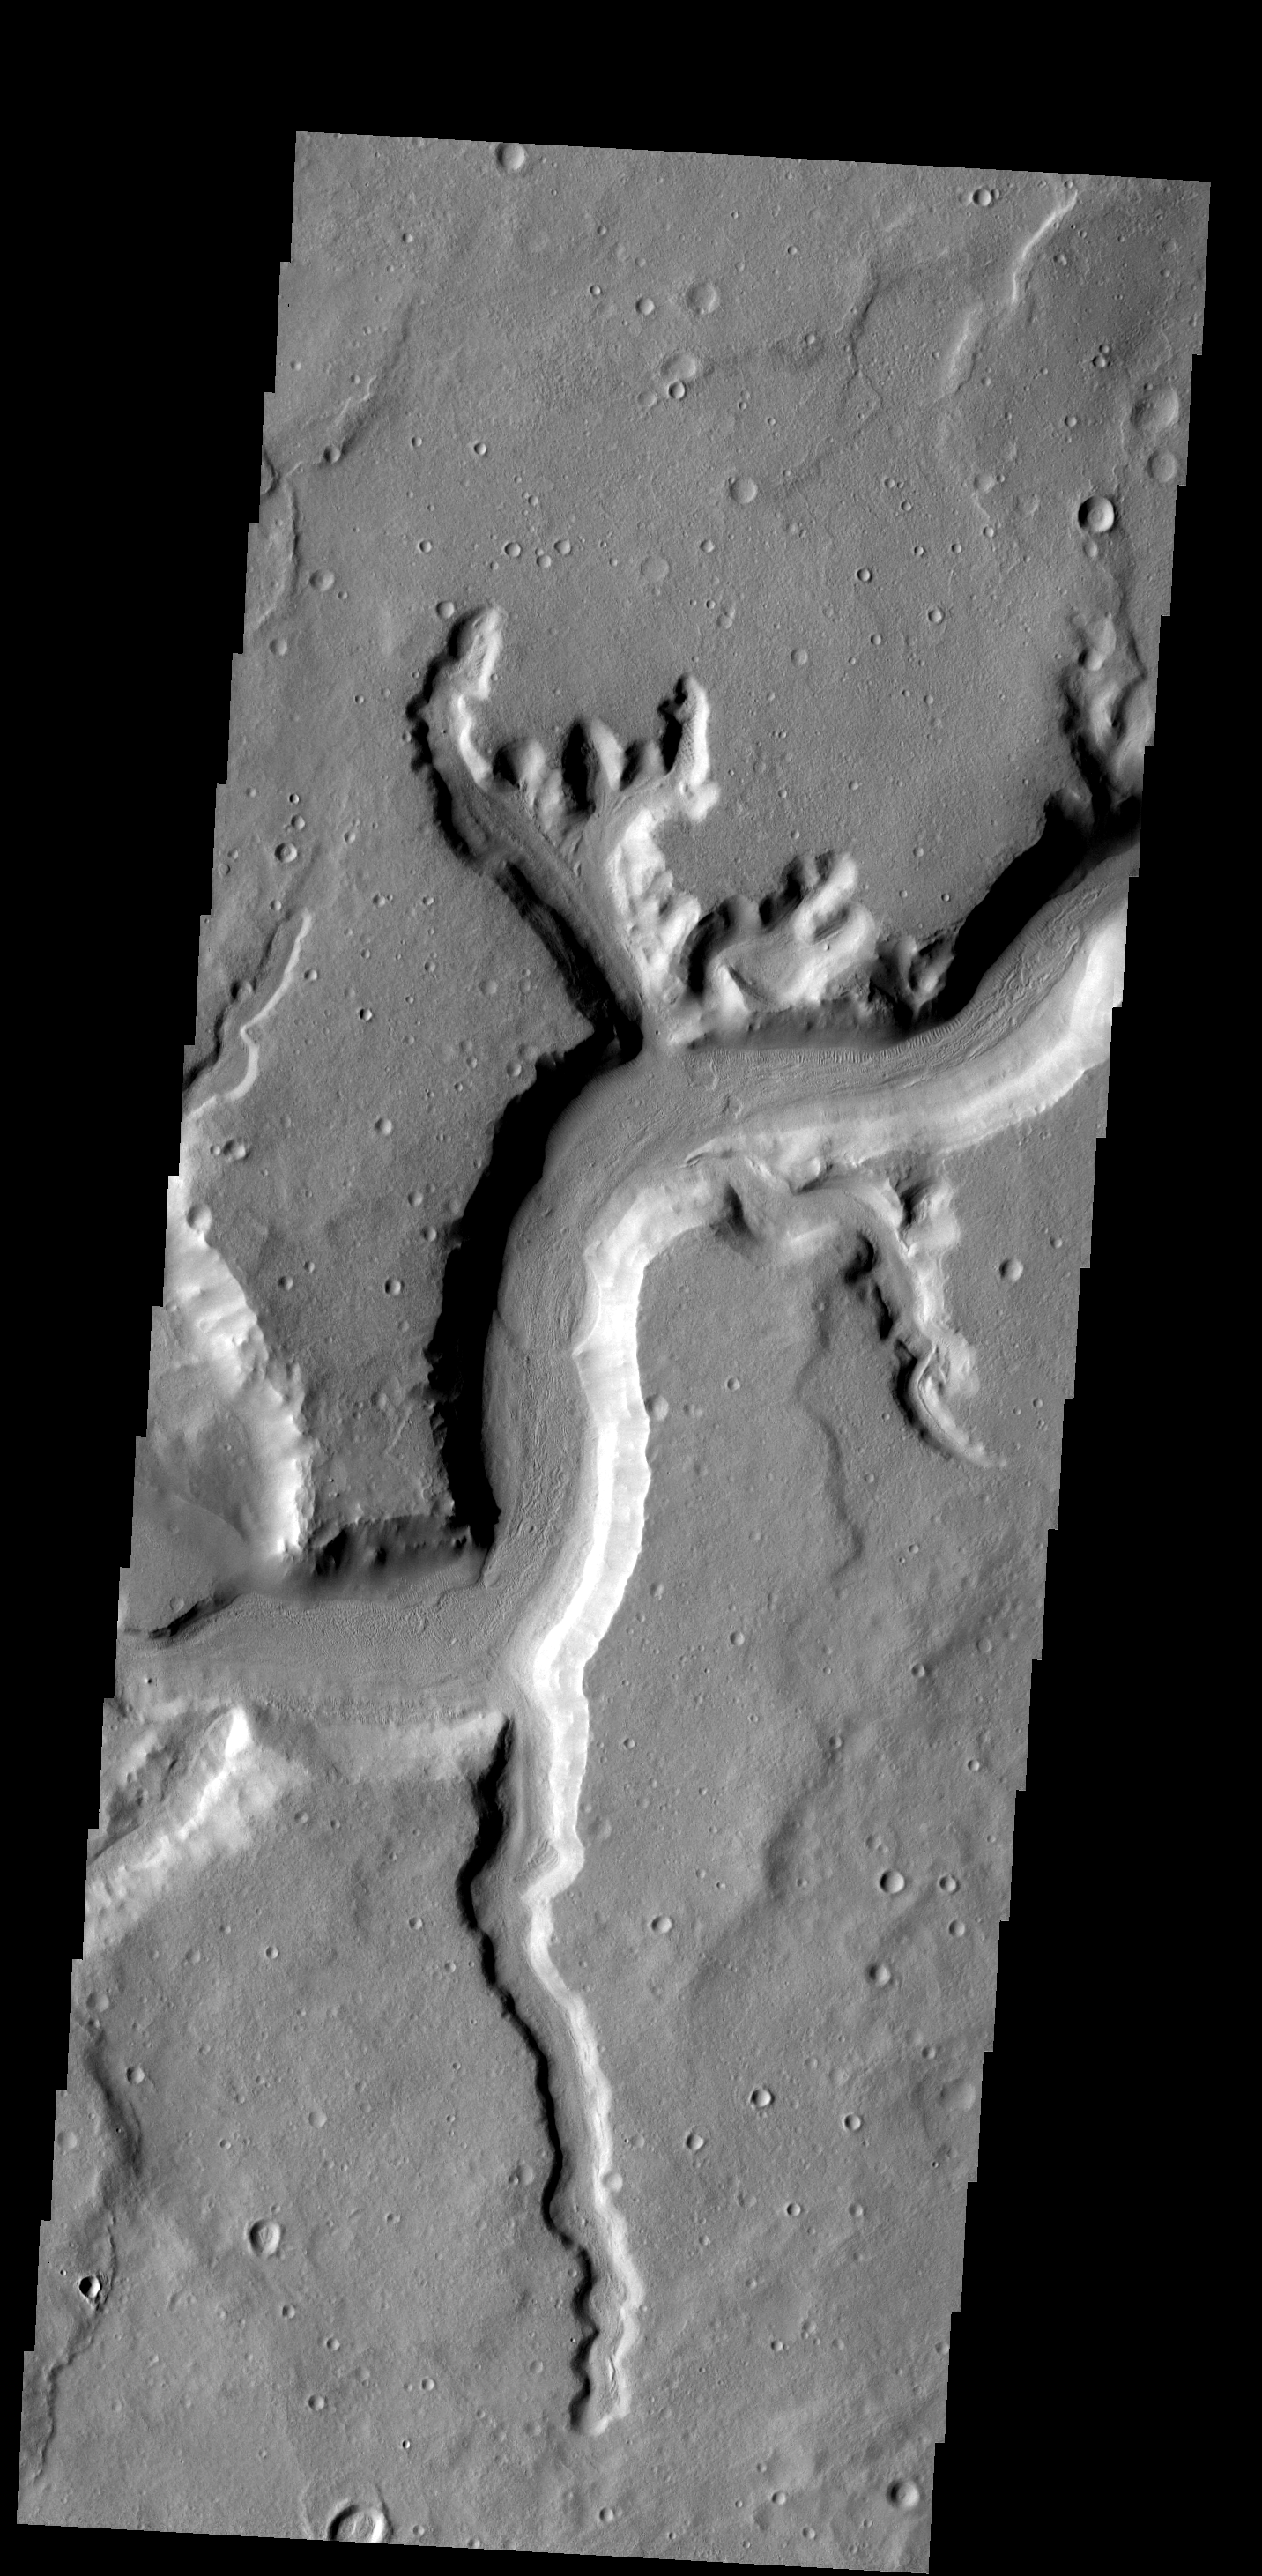

Mamers Vallis

This image shows the main channel of Mamers Vallis and several smaller tributary channels.

Image information: VIS instrument. Latitude 31.1N, Longitude 19.8E. 19 meter/pixel resolution.

Please see the THEMIS Data Citation Note for details on crediting THEMIS images.

Note: this THEMIS visual image has not been radiometrically nor geometrically calibrated for this preliminary release. An empirical correction has been performed to remove instrumental effects. A linear shift has been applied in the cross-track and down-track direction to approximate spacecraft and planetary motion. Fully calibrated and geometrically projected images will be released through the Planetary Data System in accordance with Project policies at a later time.

NASA’s Jet Propulsion Laboratory manages the 2001 Mars Odyssey mission for NASA’s Office of Space Science, Washington, D.C. The Thermal Emission Imaging System (THEMIS) was developed by Arizona State University, Tempe, in collaboration with Raytheon Santa Barbara Remote Sensing. The THEMIS investigation is led by Dr. Philip Christensen at Arizona State University. Lockheed Martin Astronautics, Denver, is the prime contractor for the Odyssey project, and developed and built the orbiter. Mission operations are conducted jointly from Lockheed Martin and from JPL, a division of the California Institute of Technology in Pasadena.

Credit: NASA/JPL/ASU